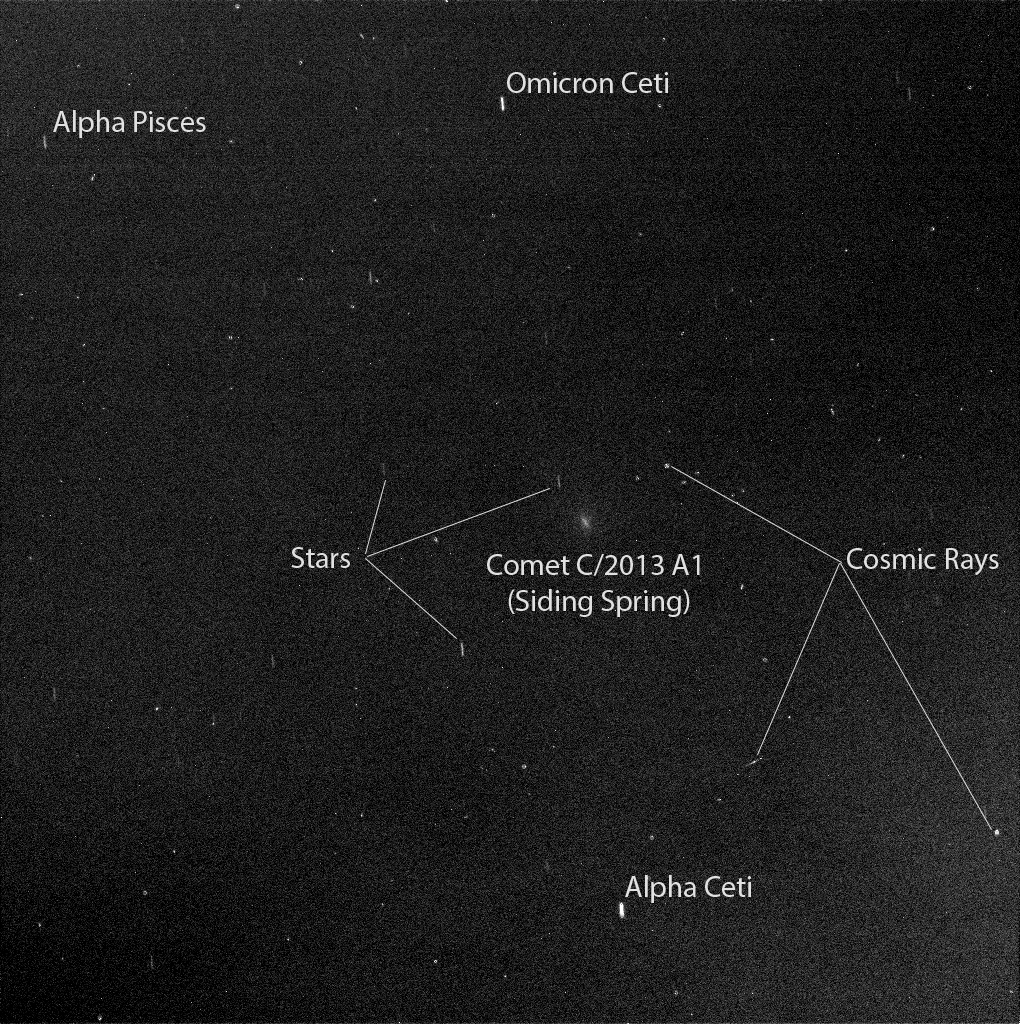

Mars Rover Opportunity’s View of Passing Comet

Figure A

Researchers used the panoramic camera (Pancam) on NASA’s Mars Exploration Rover Opportunity to capture this view of comet C/2013 A1 Siding Spring as it passed near Mars on Oct. 19, 2014.

This image is from a 50-second exposure taken about two-and-a-half hours before the closest approach of the comet’s nucleus to Mars. The sky was still relatively dark, before Martian dawn. At the time of closest approach, the morning sky was too bright for observation of the comet.

The comet, some nearby stars, and some effects of cosmic rays hitting the camera’s light detector are labeled. Figure A is an unannotated version of the image.

The image has been processed by removal of detector artifacts and slight twilight glow. The duration of the exposure resulted in a 12.5-pixel smear from rotation of Mars. The smear for the comet is at a slightly different angle from the others, due to the comet’s own motion across the sky.

A Martian dust storm to the west of Opportunity hampered visibility somewhat on Oct. 19, compared to the sky over Opportunity a week earlier.

Credit: NASA/JPL-Caltech/Cornell Univ./ASU/TAMU